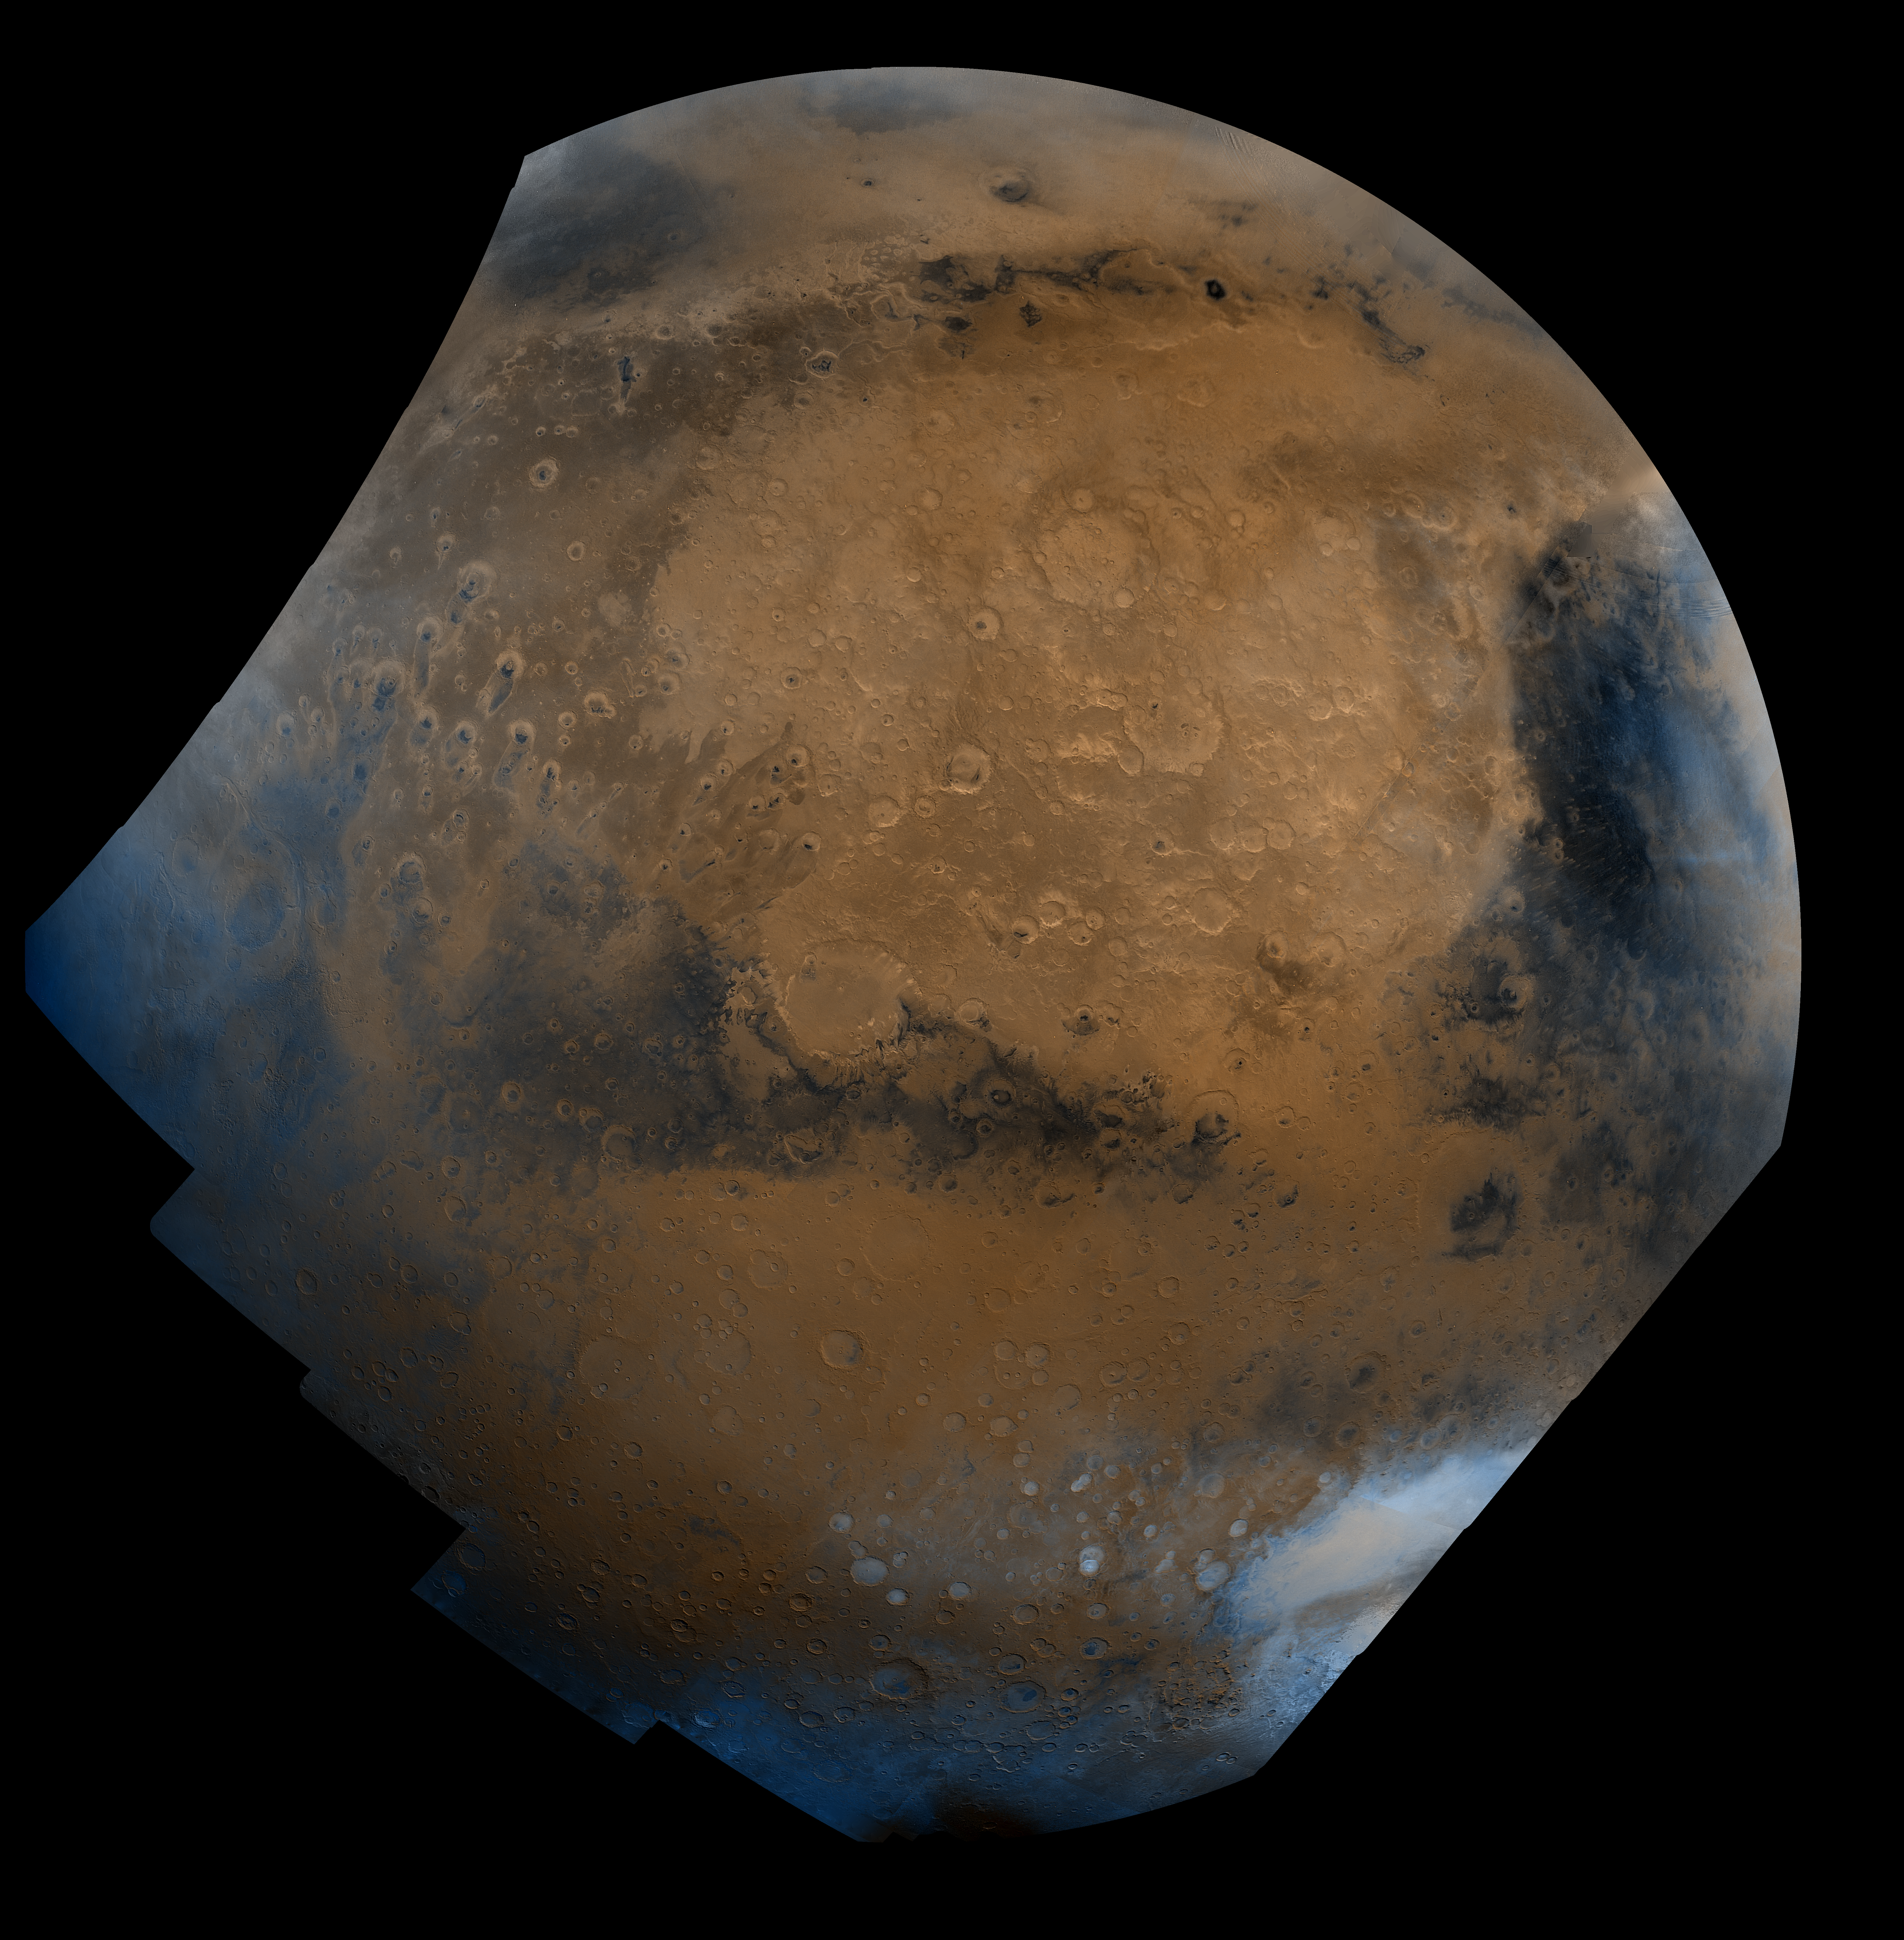

Schiaparelli Hemisphere

This mosaic is composed of about 100 red- and violet- filter Viking Orbiter images, digitally mosaiced in an orthographic projection at a scale of 1 km/pixel. The images were acquired in 1980 during mid northern summer on Mars (Ls = 89 degrees). The center of the image is near the impact crater Schiaparelli (latitude -3 degrees, longitude 343 degrees). The limits of this mosaic are approximately latitude -60 to 60 degrees and longitude 280 to 30 degrees. The color variations have been enhanced by a factor of two, and the large-scale brightness variations (mostly due to sun-angle variations) have been normalized by large-scale filtering. The large circular area with a bright yellow color (in this rendition) is known as Arabia. The boundary between the ancient, heavily-cratered southern highlands and the younger northern plains occurs far to the north (latitude 40 degrees) on this side of the planet, just north of Arabia. The dark streaks with bright margins emanating from craters in the Oxia Palus region (to the left of Arabia) are caused by erosion and/or deposition by the wind. The dark blue area on the far right, called Syrtis Major Planum, is a low-relief volcanic shield of probable basaltic composition. Bright white areas to the south, including the Hellas impact basin at the lower right, are covered by carbon dioxide frost.

Credit: NASA/JPL/USGS